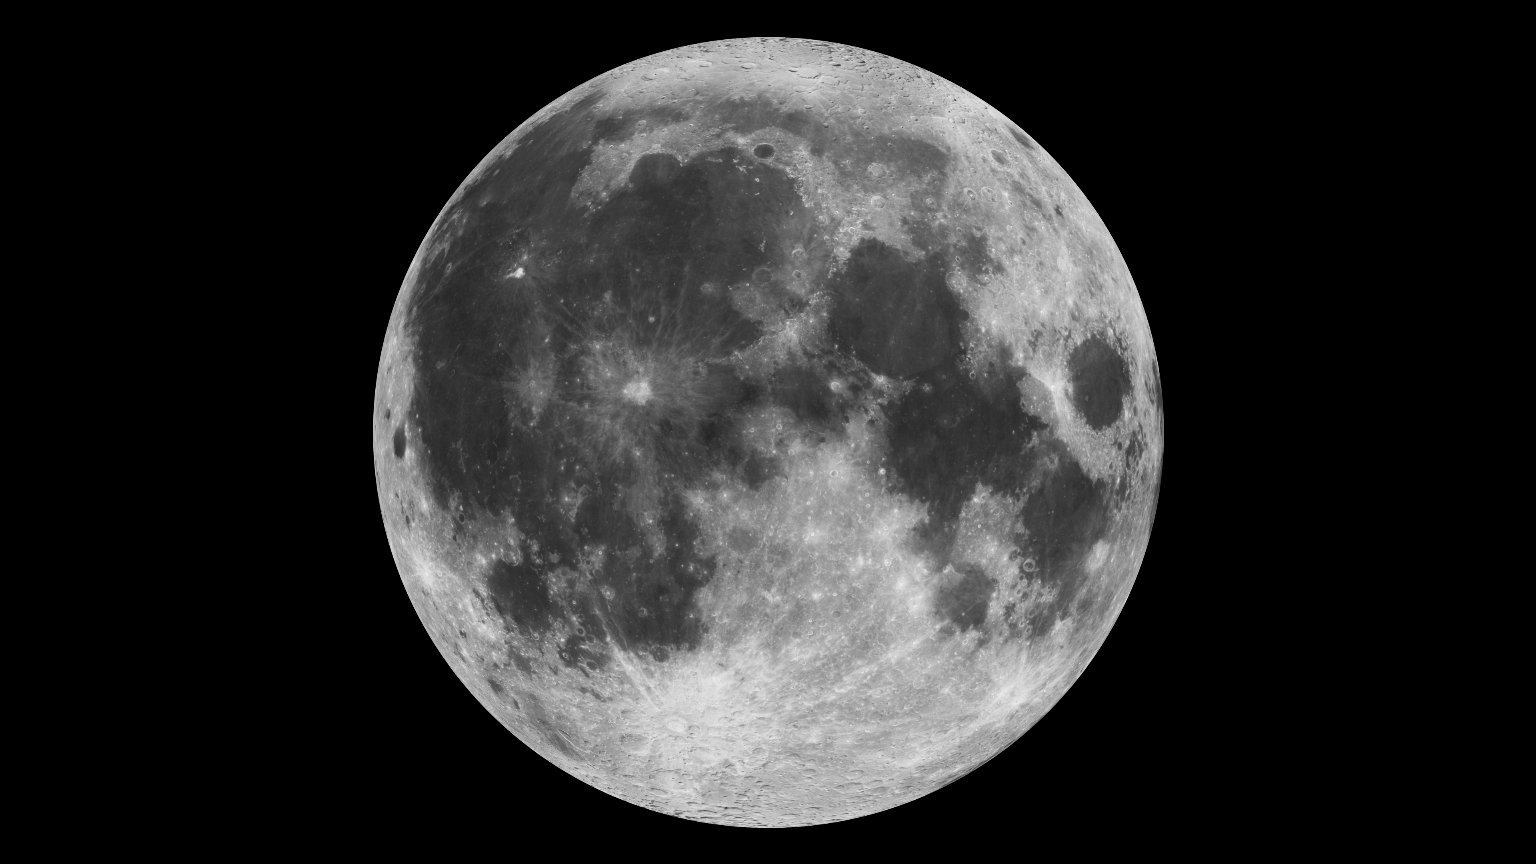

The Moon

This composite image of the moon using Clementine data from 1994 is the view we are most likely to see when the moon is full. To learn about NASA's LRO project go to: www.nasa.gov/mission_pages/LRO/main/index.html NASA Goddard Space Flight Center contributes to NASA’s mission through four scientific endeavors: Earth Science, Heliophysics, Solar System Exploration, and Astrophysics. Goddard plays a leading role in NASA’s endeavors by providing compelling scientific knowledge to advance the Agency’s mission.

Credit: NASA